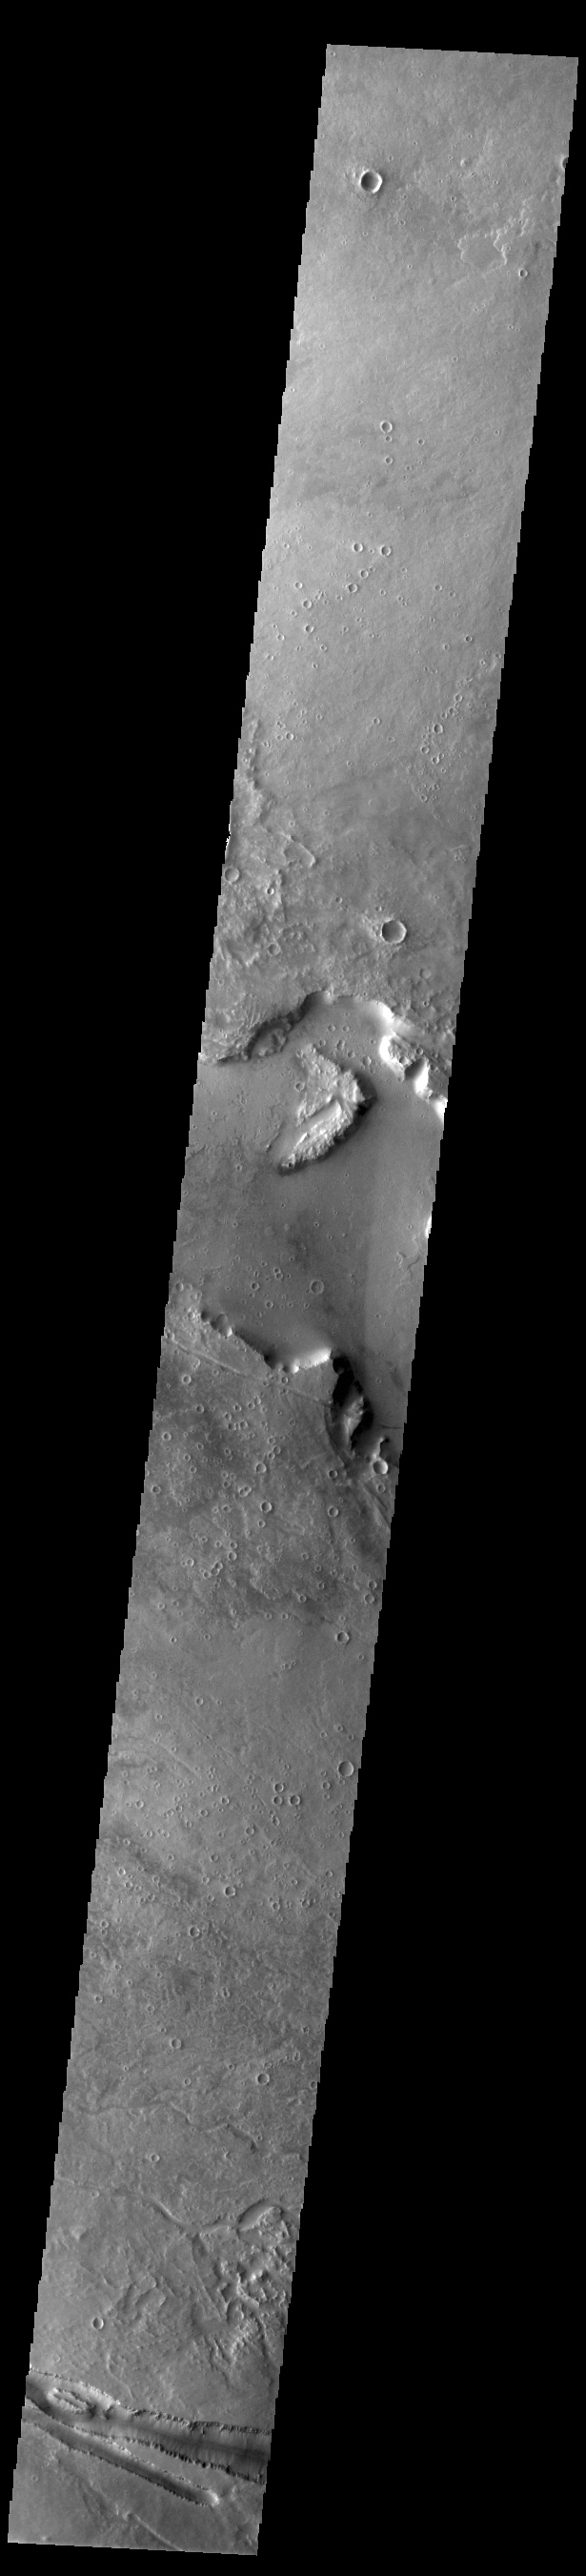

Elysium Fossae

Today’s VIS image contains a section of one of the many channel forms found radial to the Elysium Mons volcanic complex. In this case the fossae are located to the west of Elysium Mons. Elysium Fossae are comprised of both linear and sinuous channels, usually interpreted to have both fluid and tectonic forces playing a part in the formation. The linear depression resembles a graben (formed by tectonic forces) and sinuous channels more closely resembles features caused by fluid flow – either lava or water created by melting subsurface ice due to volcanic heating. The Elysium Fossae system is 1044 km (649 miles) in length.

Credit: NASA/JPL-Caltech/ASU